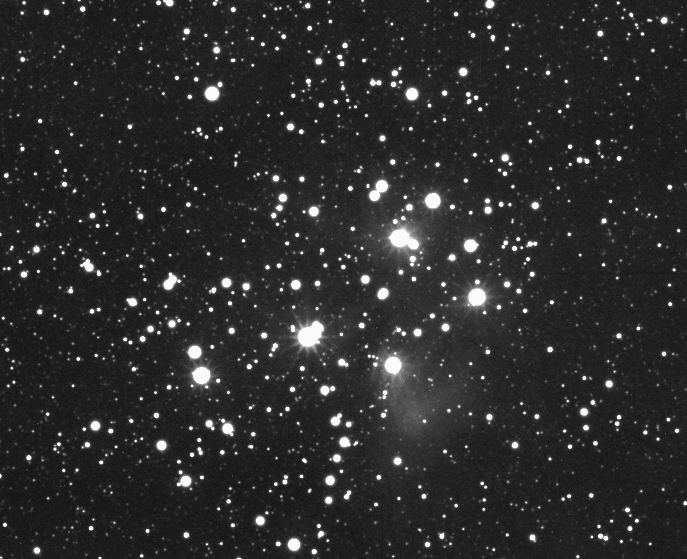

The Seven Sisters

The stars of the Pleiades cluster, also known by the names “M45” and “the Seven Sisters,” shine brightly in this view from the Cassini spacecraft. The cluster is comprised of hundreds of stars, a few of which are visible to the unaided eye on Earth as a brilliant grouping in the constellation Taurus.

Some faint nebulous material is seen here. This reflection nebula is dust that reflects the light of the hot, blue stars in the cluster.

The monochrome view was made by combining 49 clear filter images of the Pleiades taken with the Cassini spacecraft wide-angle camera on Aug. 1, 2006. The images were taken as a part of a sequence designed to help calibrate the camera electronics.

The Cassini-Huygens mission is a cooperative project of NASA, the European Space Agency and the Italian Space Agency. The Jet Propulsion Laboratory, a division of the California Institute of Technology in Pasadena, manages the mission for NASA’s Science Mission Directorate, Washington, D.C. The Cassini orbiter and its two onboard cameras were designed, developed and assembled at JPL. The imaging operations center is based at the Space Science Institute in Boulder, Colo.

Credit: NASA/JPL/Space Science Institute